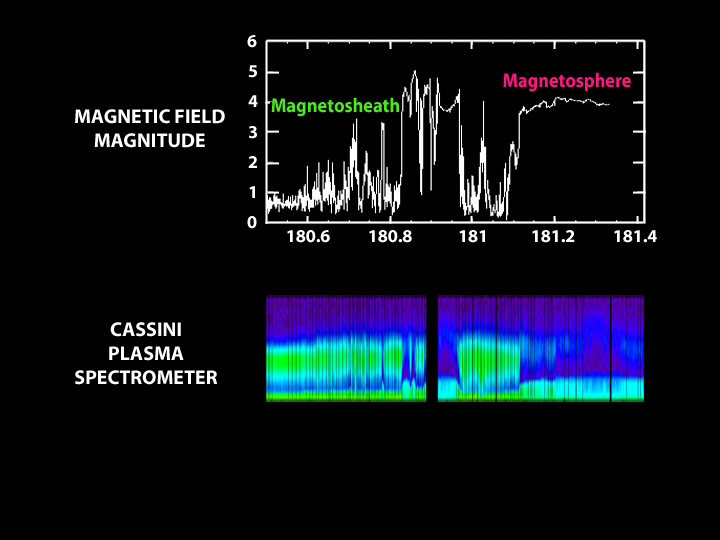

Entering the Magnetic Bubble

This graph illustrates the Cassini spacecraft’s transition into Saturn’s magnetosphere from an outer region called the magnetosheath. A magnetosphere is a magnetic envelope of charged particles that surrounds some planets, including Earth. In between it and a boundary called the bow shock — where solar winds bend to avoid the magnetosphere — is an area called the magnetosheath.

These data (bottom panel) were taken by Cassini’s plasma spectrometer, which measures the energy and electric charge of particles such as protons and electrons. In this graph, the color green represents the highest intensity particles. The top panel shows the strength of the magnetic field as measured by the dual technique magnetometer instrument on Cassini. The field intensified as Cassini entered the magnetosphere.

The Cassini-Huygens mission is a cooperative project of NASA, the European Space Agency and the Italian Space Agency. The Jet Propulsion Laboratory, a division of the California Institute of Technology in Pasadena, manages the Cassini-Huygens mission for NASA’s Office of Space Science, Washington, D.C. The Cassini orbiter and its two onboard cameras were designed, developed and assembled at JPL. The imaging team is based at the Space Science Institute, Boulder, Colo.

Credit: NASA/JPL/Southwest Research Institute/Imperial College London